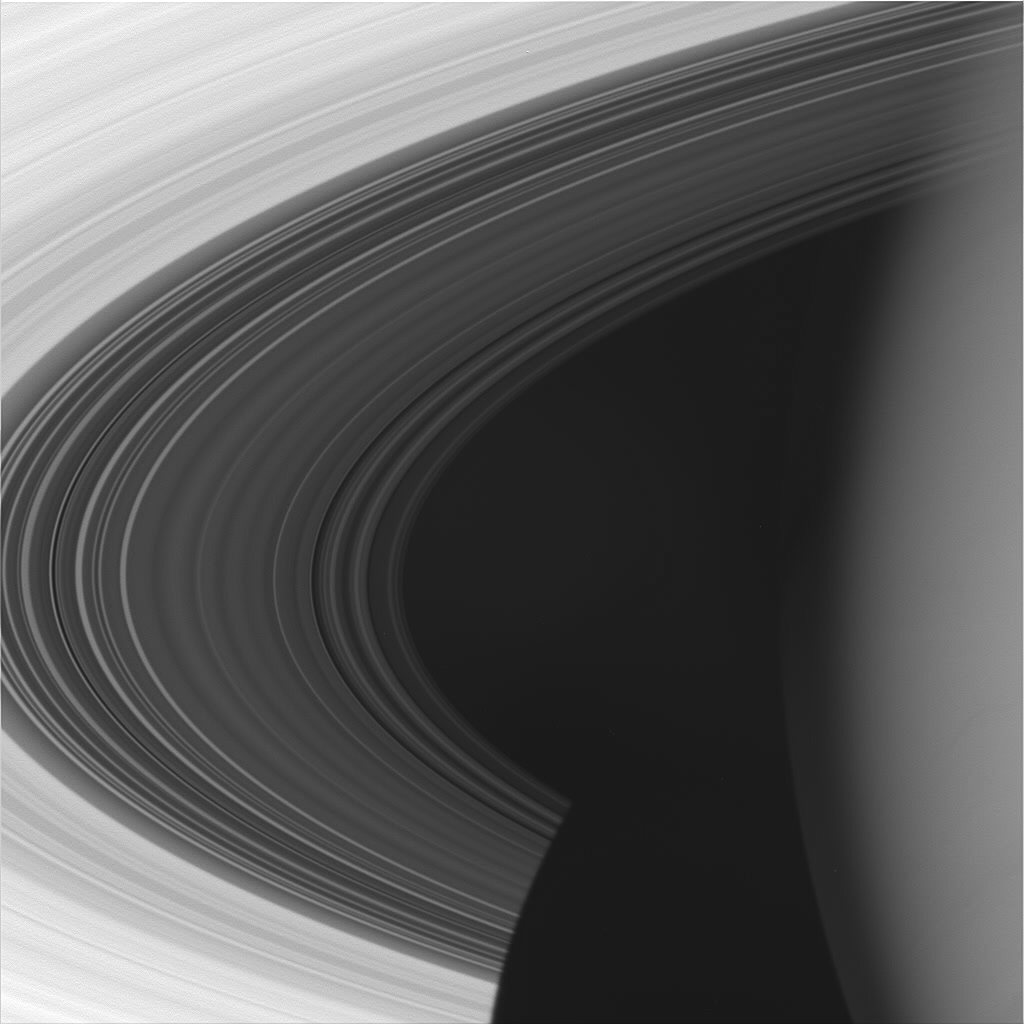

Framing the C Ring

The Cassini spacecraft looks close at Saturn to frame a view encompassing the entire C ring. In the dark region closer to the planet lies the much dimmer D ring. The bright B ring wraps around the left side of the scene, while Saturn’s shadow darkens the rings at bottom. For reference, Saturn’s ring sequence from its surface outwards is D, C, B, A, F, G then E.

The image was taken in visible light with the Cassini spacecraft wide-angle camera on Sept. 4, 2005, at a distance of approximately 627,000 kilometers (390,000 miles) from Saturn. The image scale is 34 kilometers (21 miles) per pixel.

The Cassini-Huygens mission is a cooperative project of NASA, the European Space Agency and the Italian Space Agency. The Jet Propulsion Laboratory, a division of the California Institute of Technology in Pasadena, manages the mission for NASA’s Science Mission Directorate, Washington, D.C. The Cassini orbiter and its two onboard cameras were designed, developed and assembled at JPL. The imaging operations center is based at the Space Science Institute in Boulder, Colo.

Credit: NASA/JPL/Space Science Institute